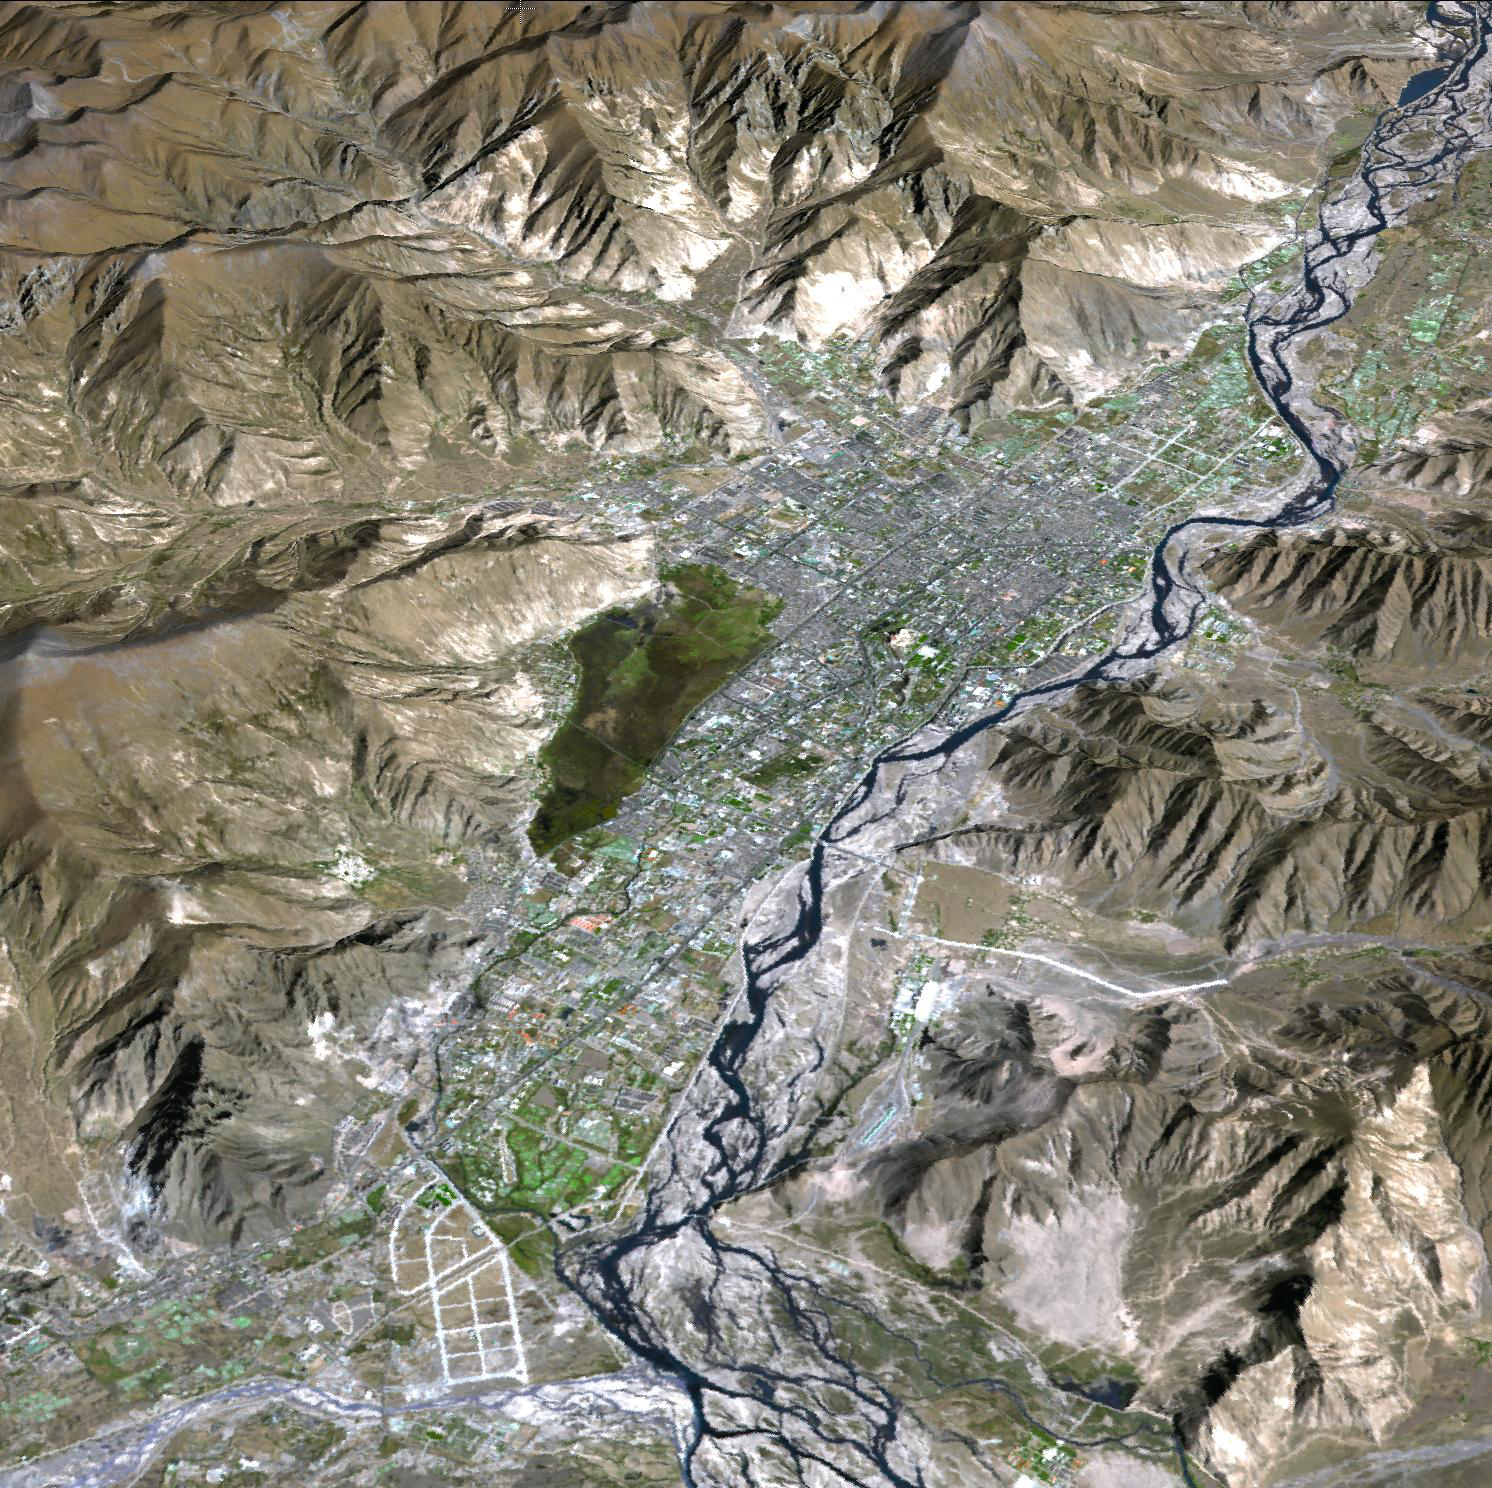

Lhasa, Tibet, China

Lhasa is the traditional seat of the Dalai Lama and the capital of the Tibet Autonomous Region in the People’s Republic of China. It is the location of the Potala palace, seen in the image center of this 3-D perspective view. Lhasa is one of the highest capitals in the world, with an altitude of 3490 meters. Lhasa literally means “place of the gods,” though until the 7th century it was known by its ancient Tibetan name, Rasa, meaning “goat’s place.” The Kyi River, a tributary of the Yarlung Zangbo River, runs through the city. The image is located near 29.6 degrees north latitude, 91.1 degrees east longitude.

With its 14 spectral bands from the visible to the thermal infrared wavelength region and its high spatial resolution of 15 to 90 meters (about 50 to 300 feet), ASTER images Earth to map and monitor the changing surface of our planet. ASTER is one of five Earth-observing instruments launched December 18, 1999, on NASA’s Terra satellite. The instrument was built by Japan’s Ministry of Economy, Trade and Industry. A joint U.S./Japan science team is responsible for validation and calibration of the instrument and the data products.

The broad spectral coverage and high spectral resolution of ASTER provides scientists in numerous disciplines with critical information for surface mapping and monitoring of dynamic conditions and temporal change. Example applications are: monitoring glacial advances and retreats; monitoring potentially active volcanoes; identifying crop stress; determining cloud morphology and physical properties; wetlands evaluation; thermal pollution monitoring; coral reef degradation; surface temperature mapping of soils and geology; and measuring surface heat balance.

The U.S. science team is located at NASA’s Jet Propulsion Laboratory, Pasadena, Calif. The Terra mission is part of NASA’s Science Mission Directorate.

Credit: NASA/GSFC/METI/ERSDAC/JAROS, and U.S./Japan ASTER Science Team